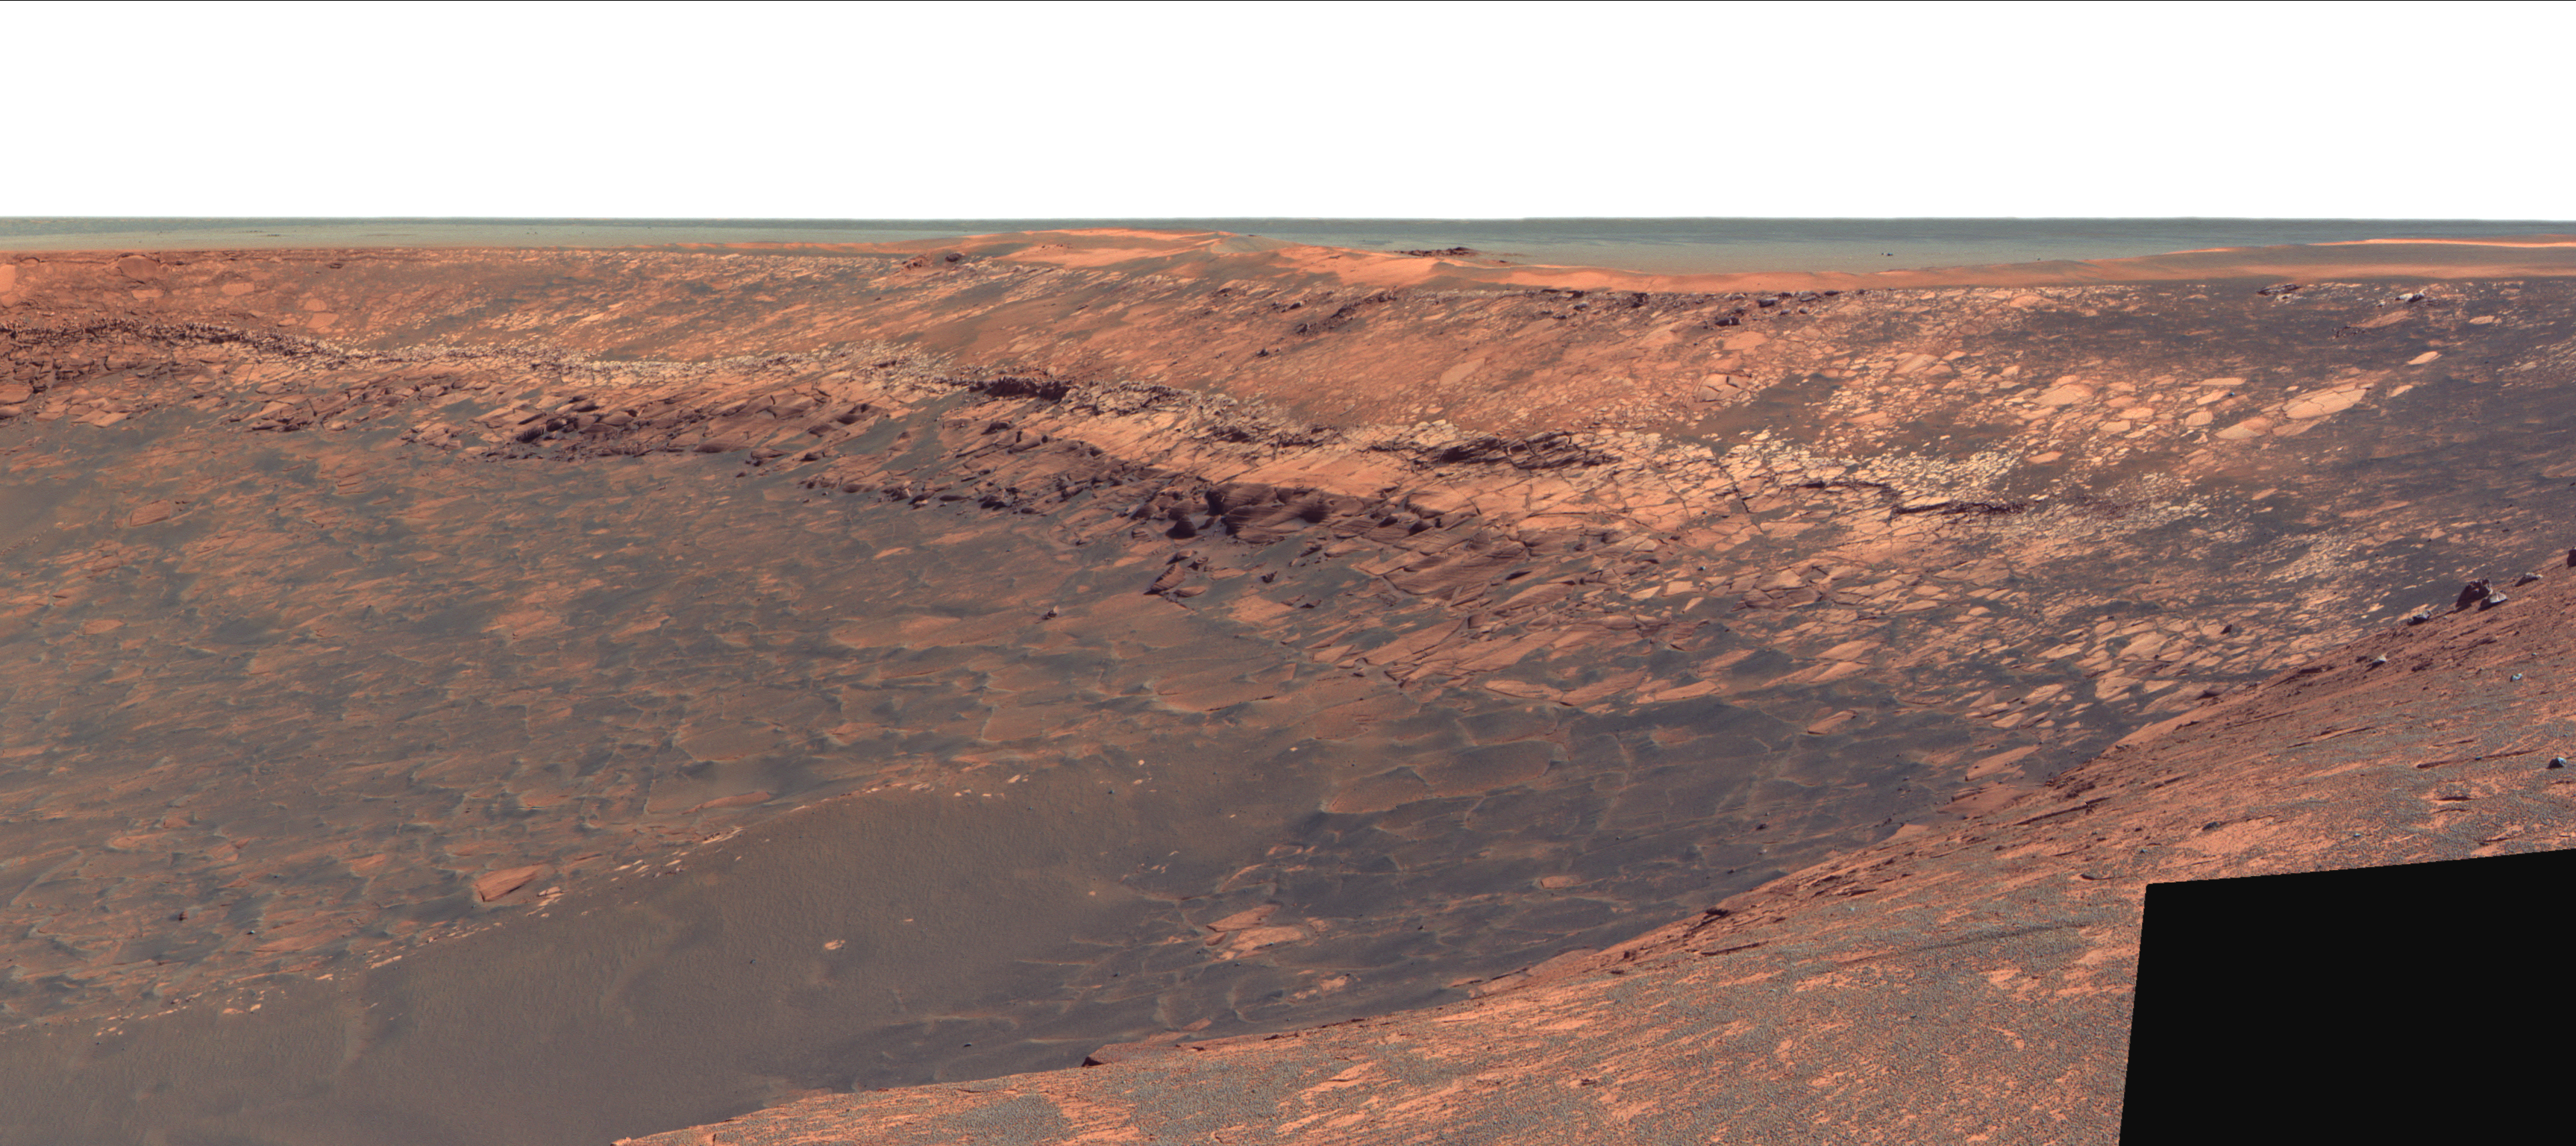

Band at Duck Bay

This image shows “Duck Bay,” an alcove in the rim of Victoria Crater. NASA’s Mars Exploration Rover Opportunity will roll down the slopes of Duck Bay in early July 2007 and investigate the rocks inside the crater. One of its first targets will be the bright band of bedrock seen here lining the upper portion of the crater walls.

This band appears to be unlike anything encountered before at Opportunity’s landing site. Scientists say it marks the spot where the ground surface used to lie just before an impact formed Victoria Crater. Future investigations with Opportunity might help determine whether the band’s brighter appearance is the result of ancient interactions with the Martian atmosphere.

This false-color view, taken by Opportunity’s panoramic camera, was previously released as part of a larger picture (see PIA09103).

Credit: NASA/JPL-Caltech/Cornell